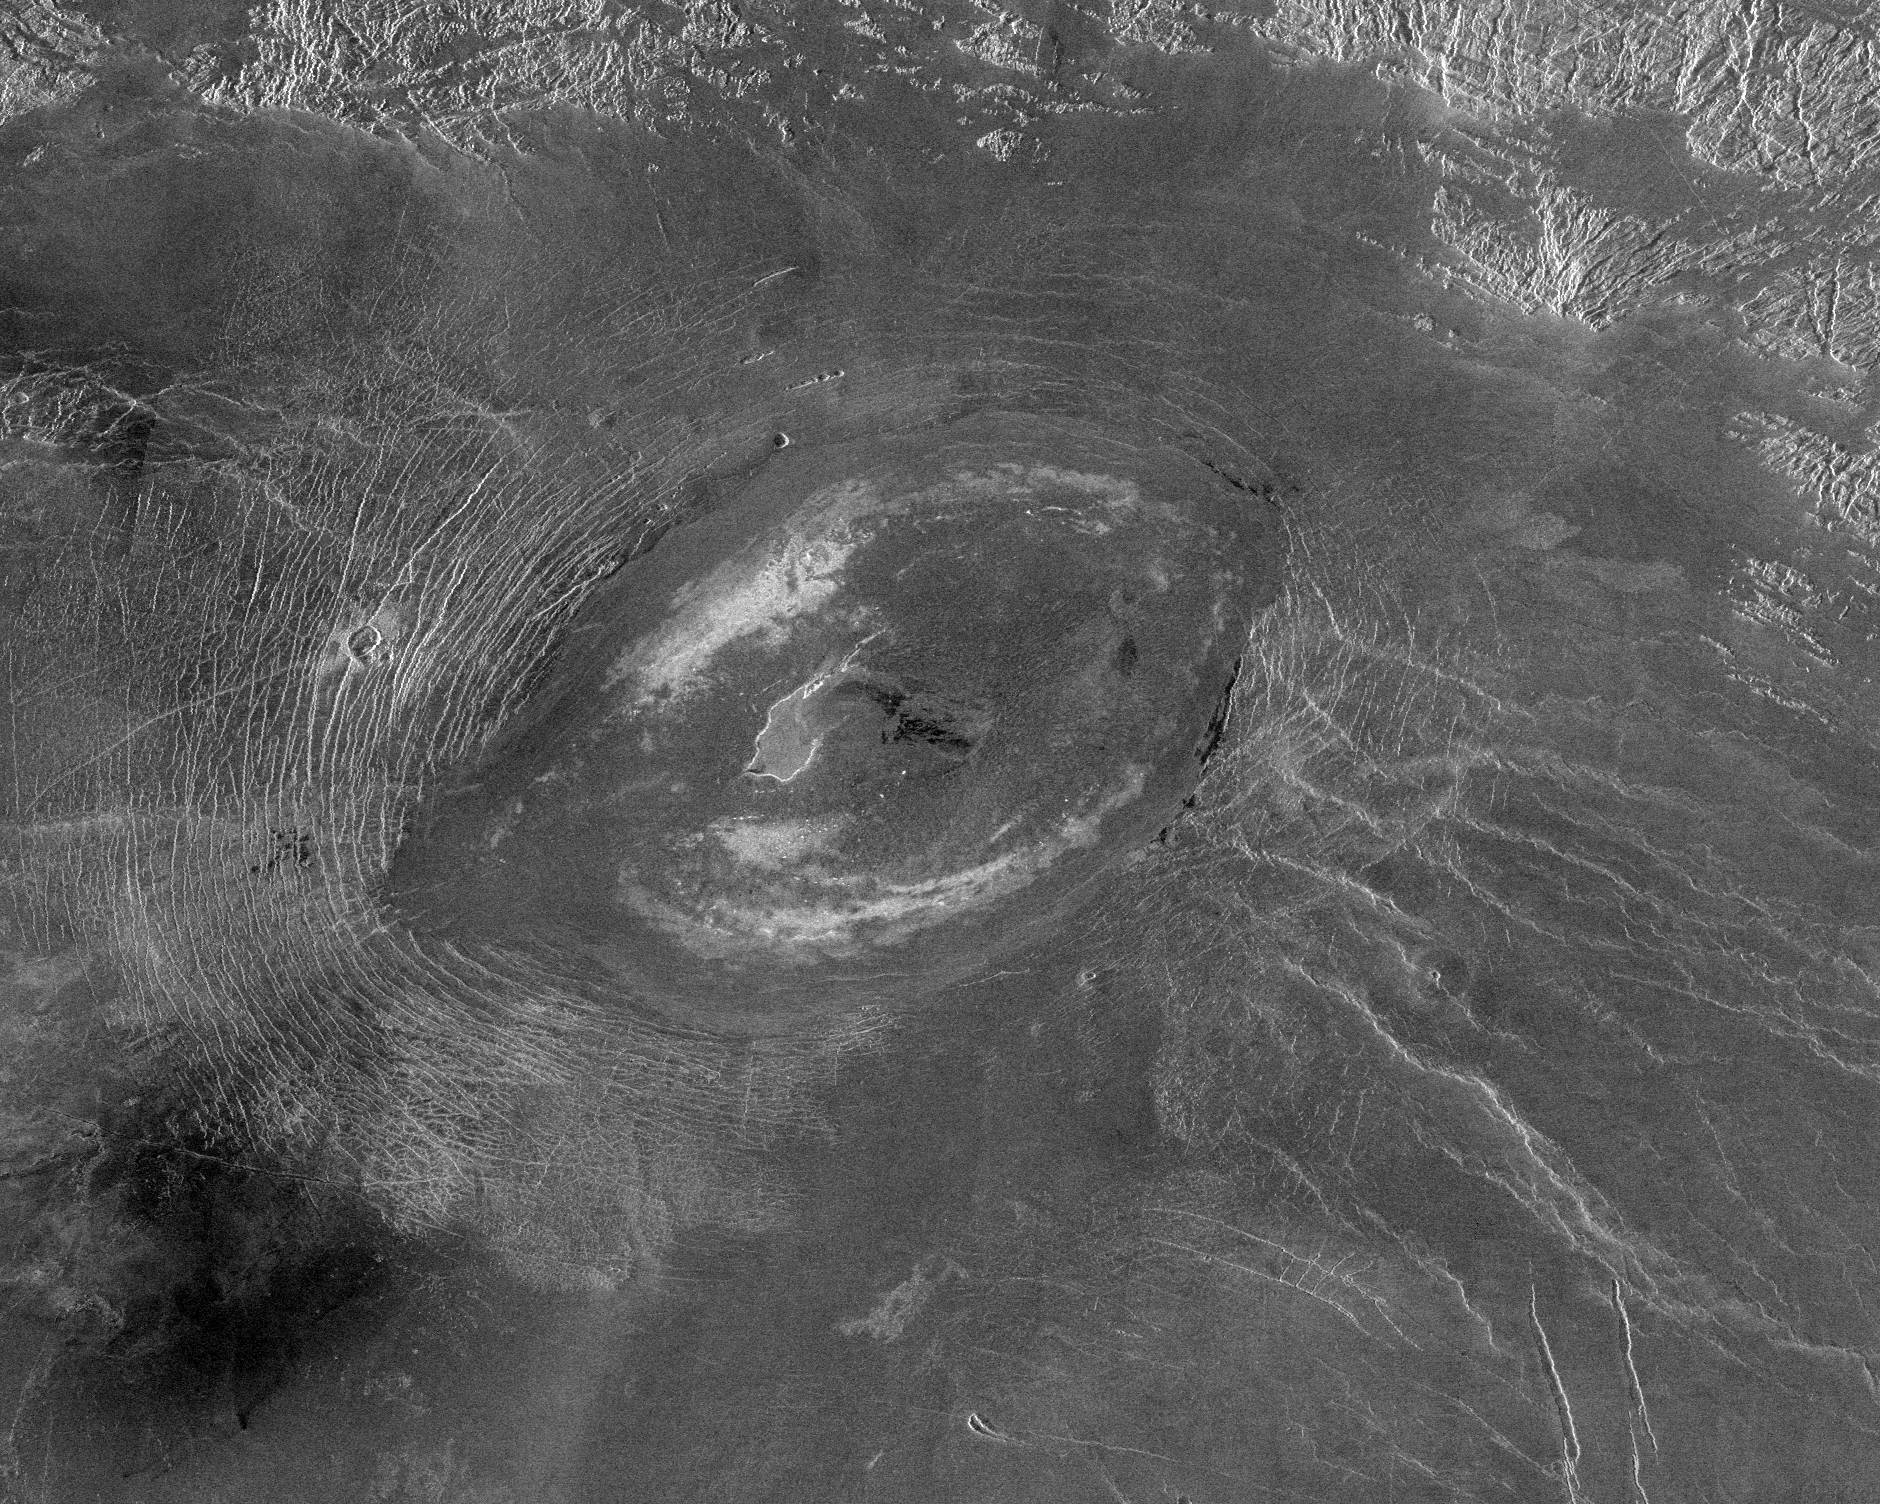

Venus – A Large Elongated Caldera ‘Sacajawea Patera

This Magellan image reveals Sacajawea Patera, a large, elongate caldera located in Western Ishtar Terra on the smooth plateau of Lakshmi Planum. The image is centered at 64.5 degrees North latitude and 337 degrees East longitude. It is approximately 420 kilometers (252 miles) wide at the base. Sacajawea is a depression approximately 1-2 kilometers (0.6-1.2 miles) deep and 120 x 215 kilometers (74 x 133 miles) in diameter; it is elongate in a southwest-northeast direction. The depression is bounded by a zone of circumferential curvilinear structures interpreted to be graben and fault scarps. These structures are spaced 0.5-4 kilometers (0.3-2.5 miles) apart, are 0.6-4.0 kilometers (0.4-2.5 miles) in width and up to 100 kilometers (62 miles) in length. Extending up to approximately 140 kilometers (87 miles) in length from the southeast of the patera is a system of linear structures thought to represent a flanking rift zone along which the lateral injection and eruption of magma may have occurred. A shield edifice 12 kilometers (7 miles) in diameter with a prominent central pit lies along the trend of one of these features. The impact crater Zlata, approximately 6 kilometers (4 miles) in diameter is located within the zone of graben to the northwest of the patera. Few flow features are observed in association with Sacajawea, possibly due to age and state of degradation of the flows. Mottled bright deposits 4-20 kilometers (2.5-12 miles) in width are located near the periphery and in the center of the patera floor within local topographic lows. Diffuse patches of dark material approximately 40 kilometers (25 miles) in width are observed southwest of the patera, superposed on portions of the surrounding graben. The formation of Sacajawea is thought to be related to the drainage and collapse of a large magma chamber. Gravitational relaxation may have caused the resultant caldera to sag, producing the numerous faults and graben that circumscribe the patera. Regions of complex, highly deformed tessera-like terrain are located north and east of the patera and are seen in the upper portion of the image.

Credit: NASA/JPL